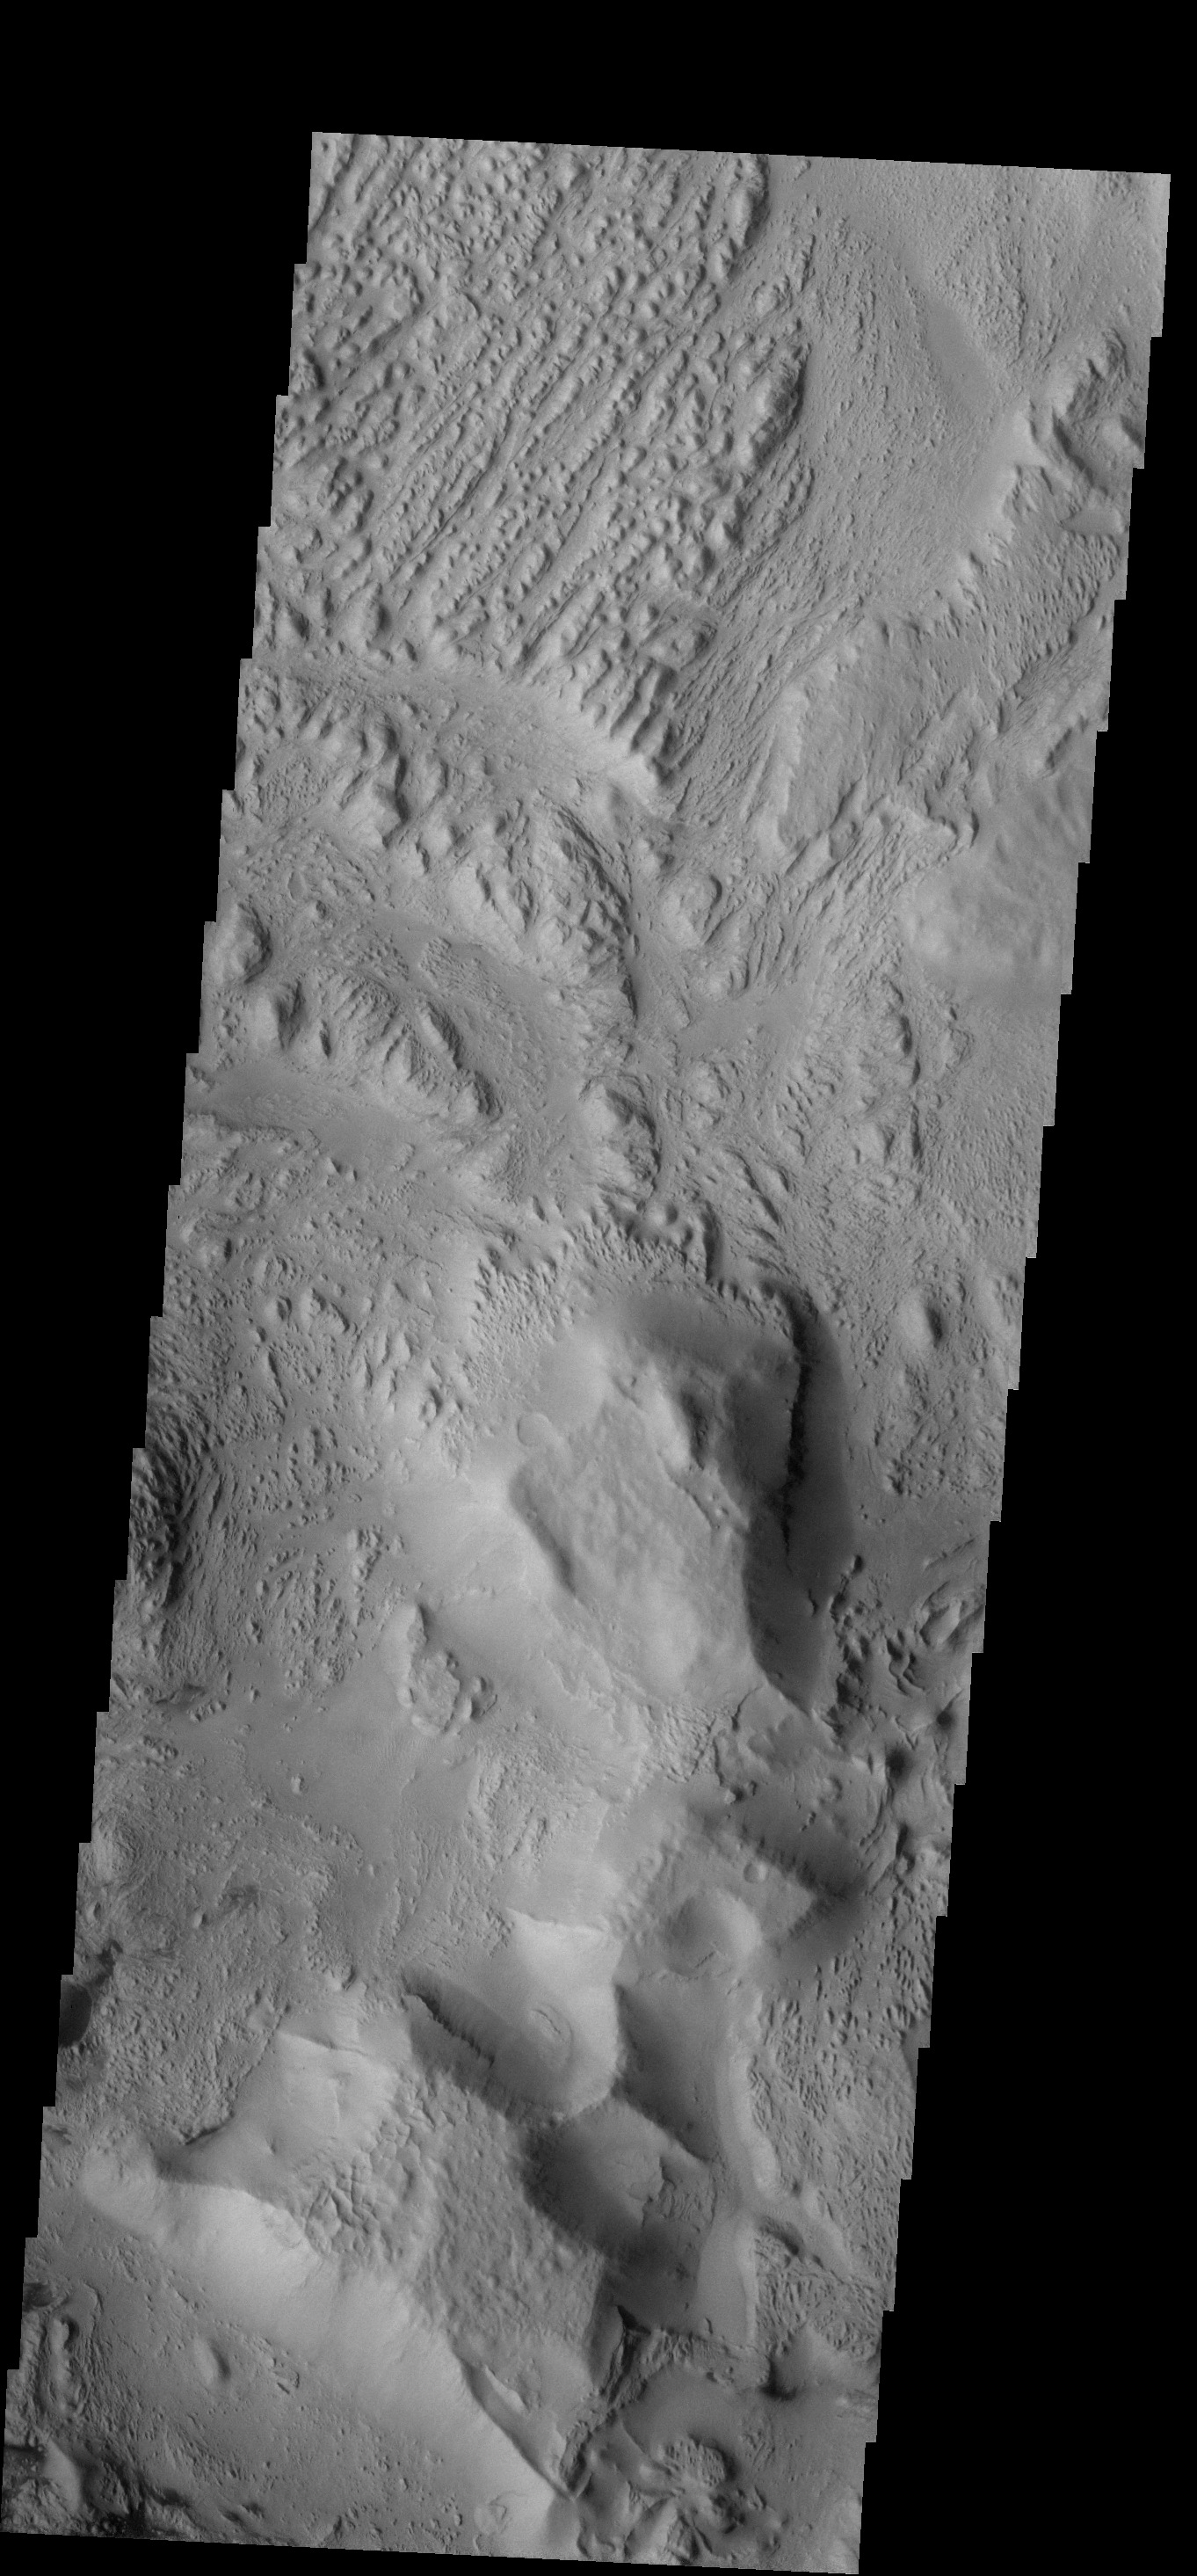

Erosion

The wind is responsible for the erosion seen in this VIS image near Aeolis Planum.

Credit: NASA/JPL-Caltech/ASU